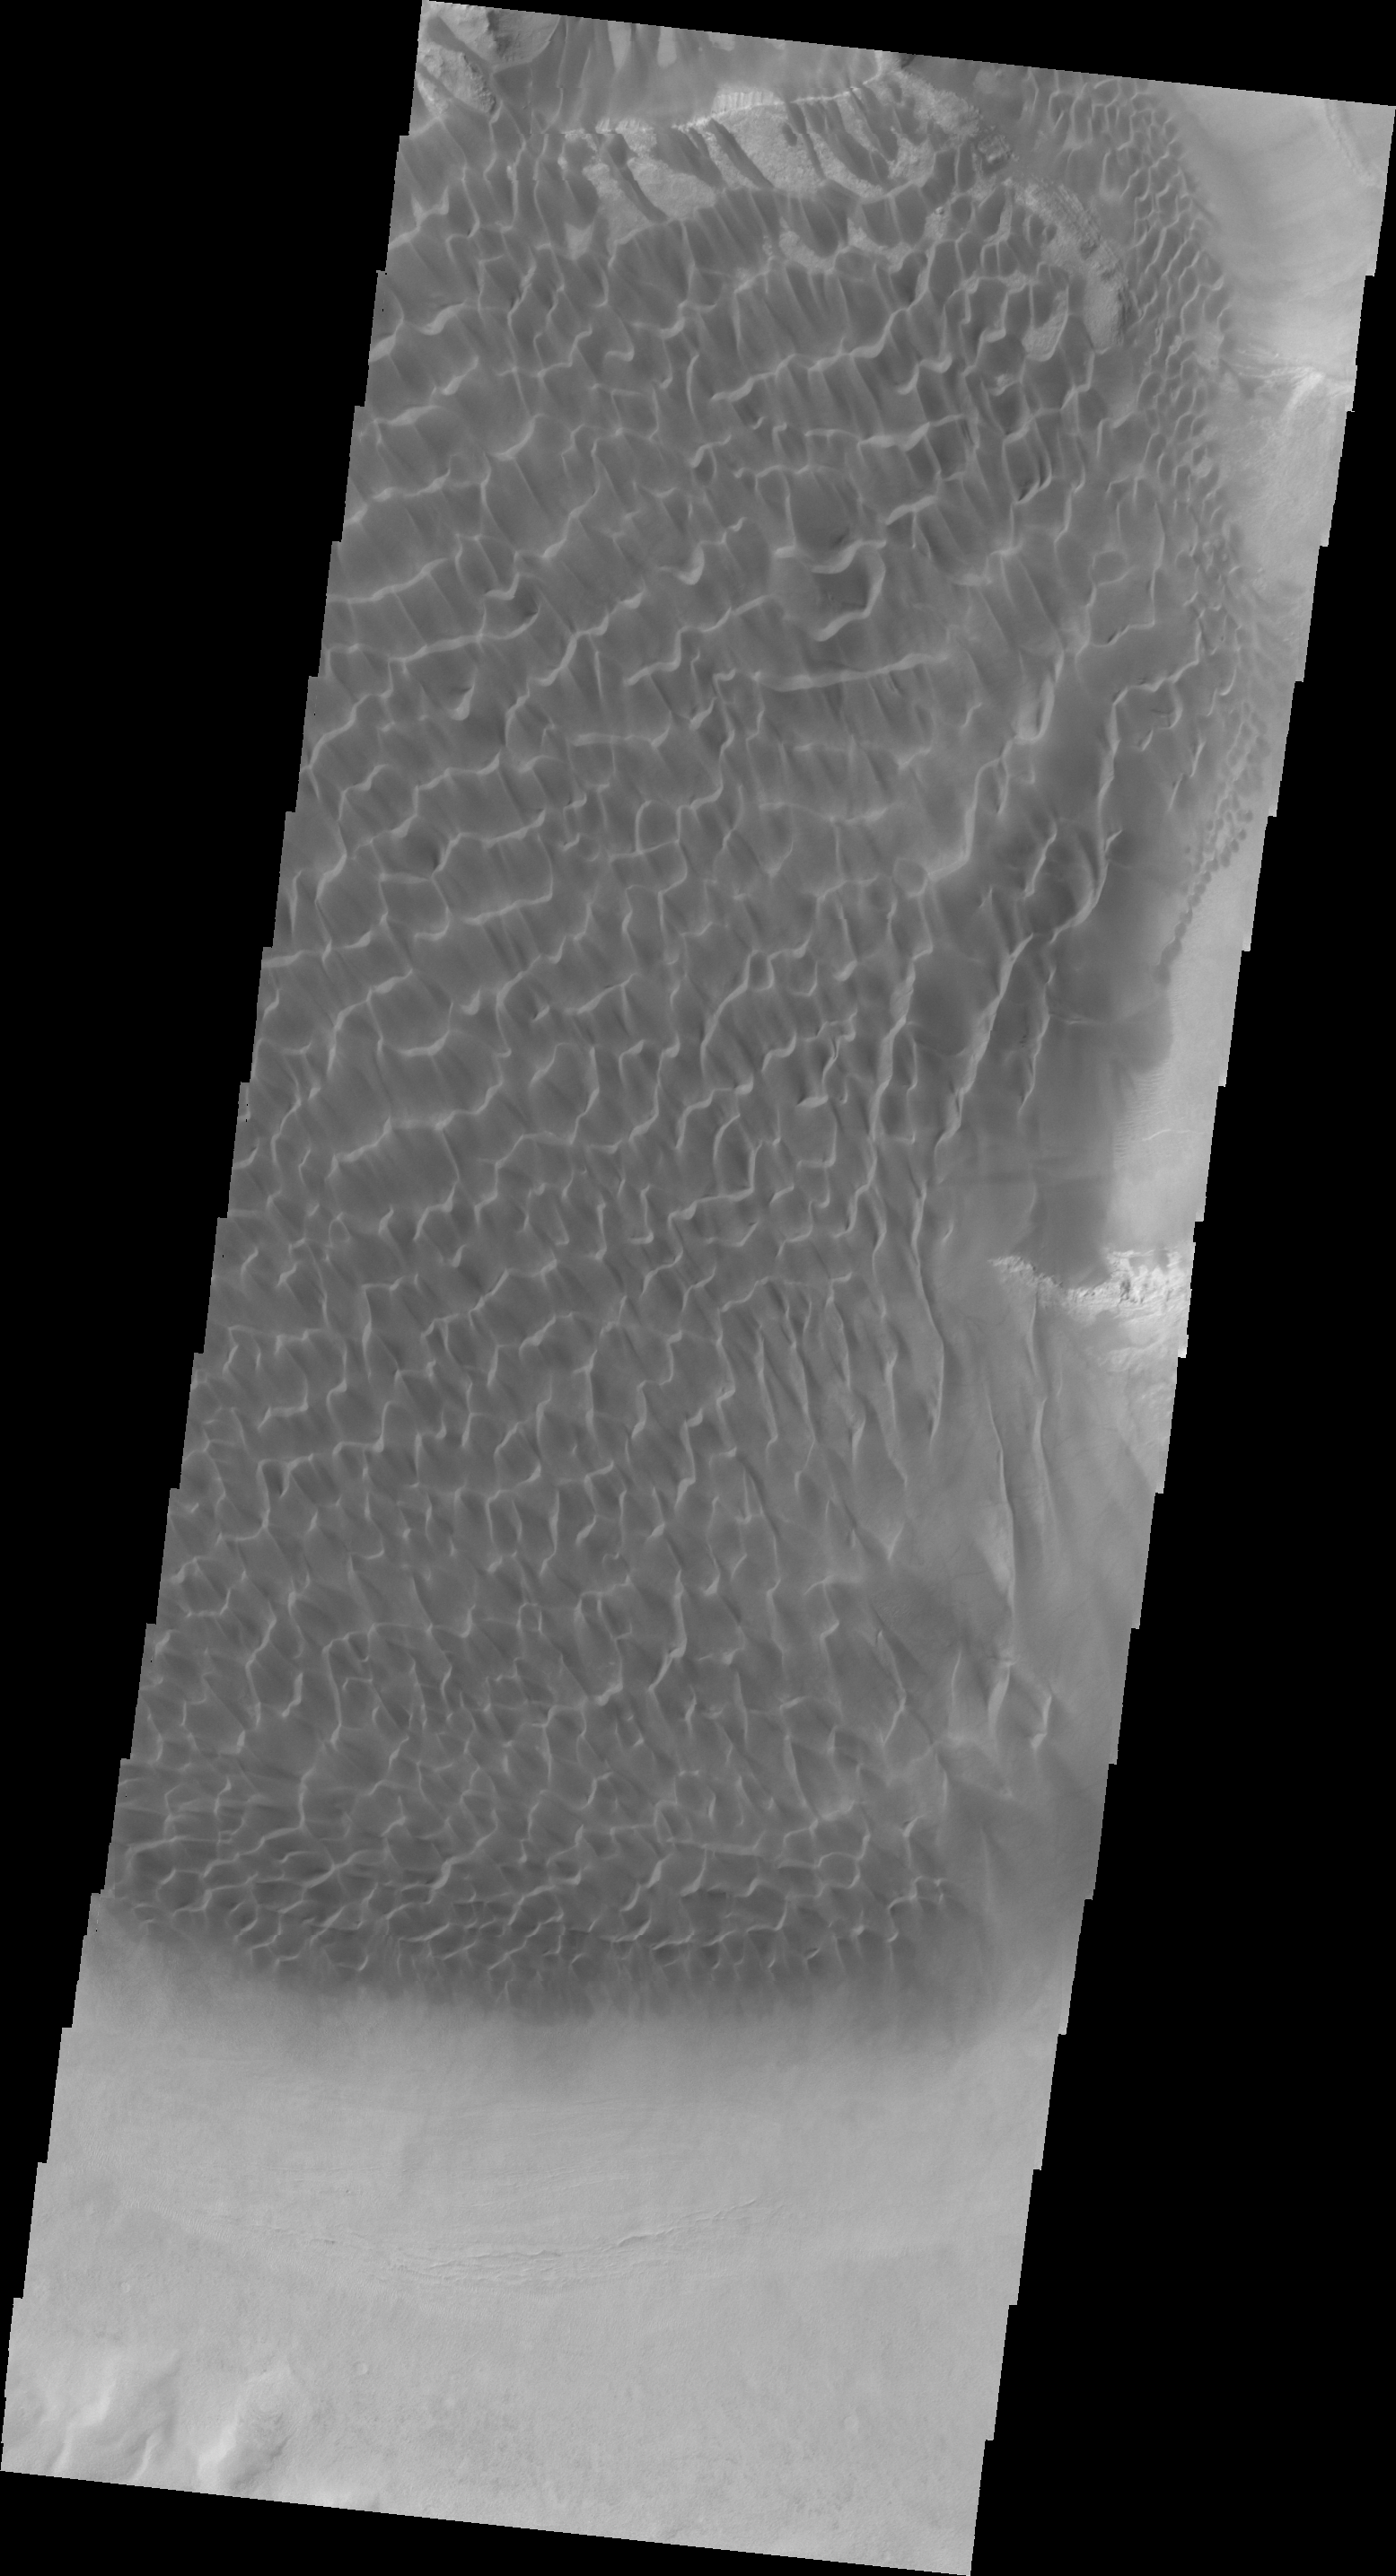

Investigating Mars: Rabe Crater

Dunes cover the majority of this image of Rabe Crater. As the dunes are created by wind action the forms of the dunes record the wind direction. Dunes will have a long low angle component and a short high angle side. The steep side is called the slip face. The wind blows up the long side of the dune. In this VIS image the slip faces are illuminated more than the longer side. In this part of the crater the winds were generally moving from the lower right corner of the image towards the upper left.

Rabe Crater is 108 km (67 miles) across. Craters of similar size often have flat floors. Rabe Crater has some areas of flat floor, but also has a large complex pit occupying a substantial part of the floor. The interior fill of the crater is thought to be layered sediments created by wind and or water action. The pit is eroded into this material. The eroded materials appear to have stayed within the crater forming a large sand sheet with surface dune forms as well as individual dunes where the crater floor is visible. The dunes also appear to be moving from the upper floor level into the pit.

The Odyssey spacecraft has spent over 15 years in orbit around Mars, circling the planet more than 69000 times. It holds the record for longest working spacecraft at Mars. THEMIS, the IR/VIS camera system, has collected data for the entire mission and provides images covering all seasons and lighting conditions. Over the years many features of interest have received repeated imaging, building up a suite of images covering the entire feature. From the deepest chasma to the tallest volcano, individual dunes inside craters and dune fields that encircle the north pole, channels carved by water and lava, and a variety of other feature, THEMIS has imaged them all. For the next several months the image of the day will focus on the Tharsis volcanoes, the various chasmata of Valles Marineris, and the major dunes fields. We hope you enjoy these images!

Credit: NASA/JPL-Caltech/ASU